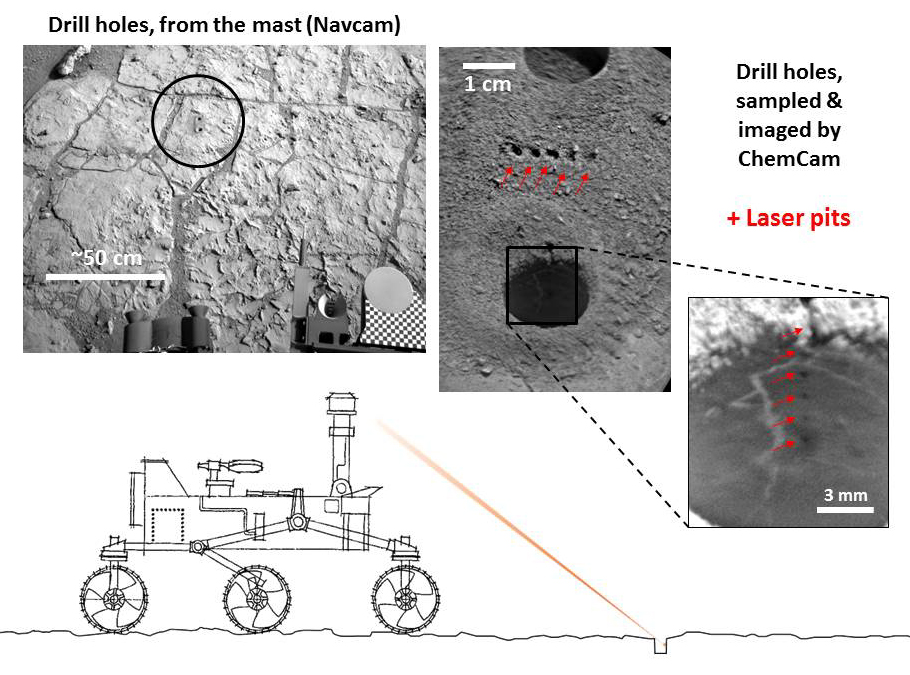

Accurate Pointing by Curiosity

Figure 1

NASA’s Curiosity Mars rover targeted the laser of the Chemistry and Camera (ChemCam) instrument with remarkable accuracy for assessing the composition of the wall of a drilled hole and tailings that resulted from the drilling. This graphic diagrams the pointing and shows the resulting pits created by the laser shots.

On the 180th Martian day, or sol, of Curiosity’s work on Mars (Feb. 6, 2013), the rover performed a “mini drill test,” followed on Sol 182 (Feb. 8, 2013) by the actual drilling to collect a sample from the interior of the rock. Both holes in the target rock “John Klein” are visible in the image at upper left, taken on Sol 182 by the rover’s Navigation Camera (Navcam). Both the Navcam and the ChemCam are at the top of the Curiosity’s remote-sensing mast.

Each drilled hole is about 0.63 inch (1.6 centimeters) wide, and they are located about 8 feet (about 2.5 meters) away from the top of the mast. So small, so far away…

On Sol 227 (March 26, 2013), ChemCam fired its laser 150 times (5 bursts of 30 shots, each burst at a different target point) on the drill tailings between the two holes and 300 times (10 bursts of 30 shots) in the drill hole itself. The same day, ChemCam’s remote micro-imager (RMI) captured images of the laser pits: small craters in the loose tailing (center photo from RMI), and tiny scrapes on the hard surface of the hole walls (photo at right from RMI). Composition spectra from the ChemCam laser inspection are under investigation.

Figure 1 is a composite of RMI images of the drilled hole. The photo on the right of the main image is a brightened version of the center portion of Figure 1.

ChemCam was developed, built and tested by the U.S. Department of Energy’s Los Alamos National Laboratory in partnership with scientists and engineers funded by France’s national space agency, Centre National d’Etudes Spatiales (CNES) and research agency, Centre National de la Recherche Scientifique (CNRS).

NASA’s Jet Propulsion Laboratory, a division of the California Institute of Technology, Pasadena, manages the Mars Science Laboratory Project, including Curiosity, for NASA’s Science Mission Directorate, Washington. JPL designed and built the rover.

Credit: NASA/JPL-Caltech/LANL/CNES/IRAP/LPGNantes/CNRS/IAS